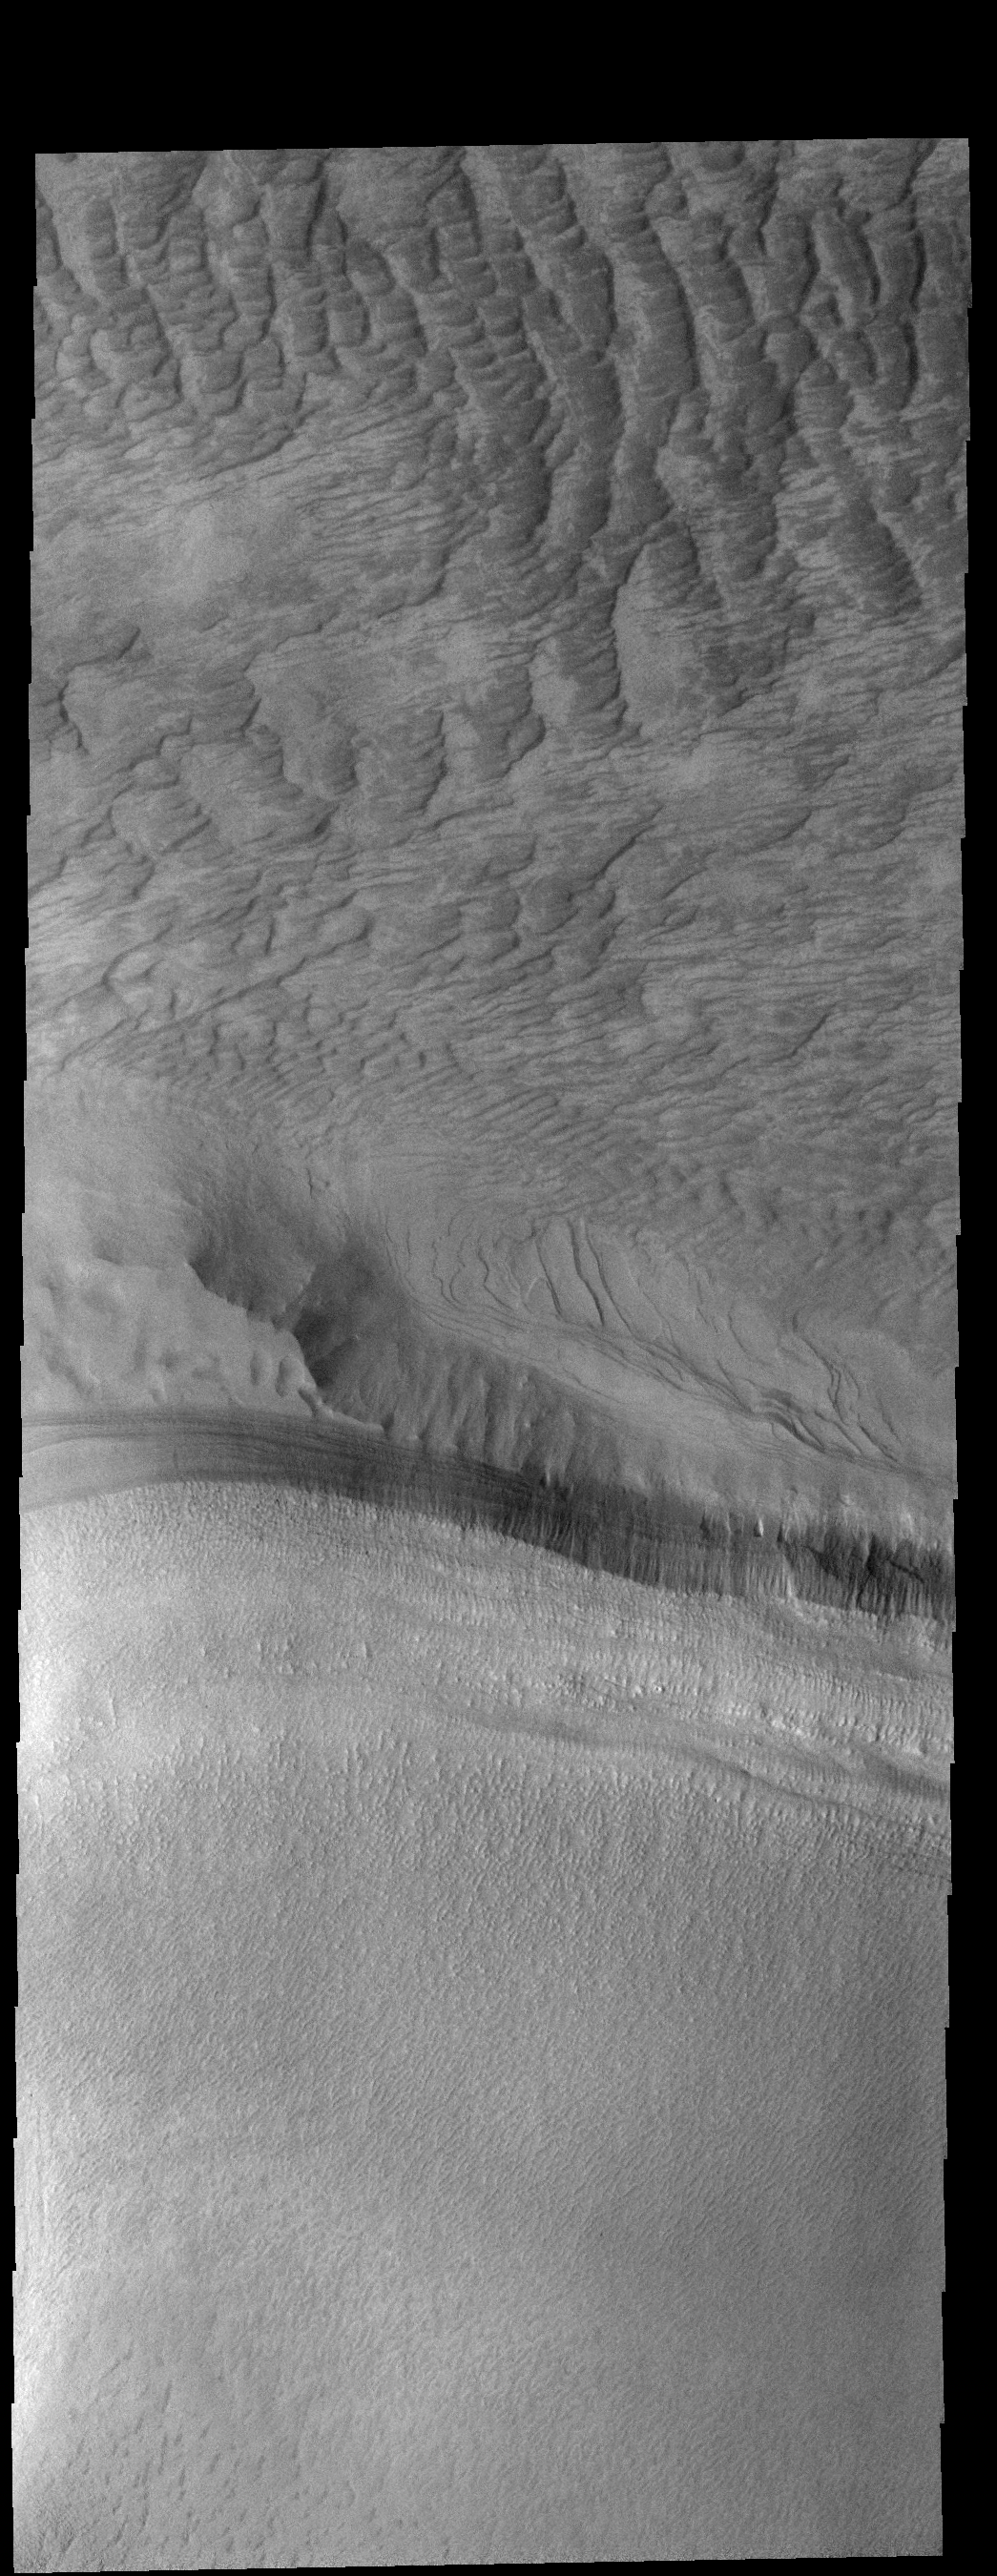

Dune Texture

This image contains the margin of the south polar cap (bottom half) and dunes in an unnamed crater (top half). Part of the crater is covered by ice, which may affect the winds creating these dunes.

Credit: NASA/JPL-Caltech/ASU